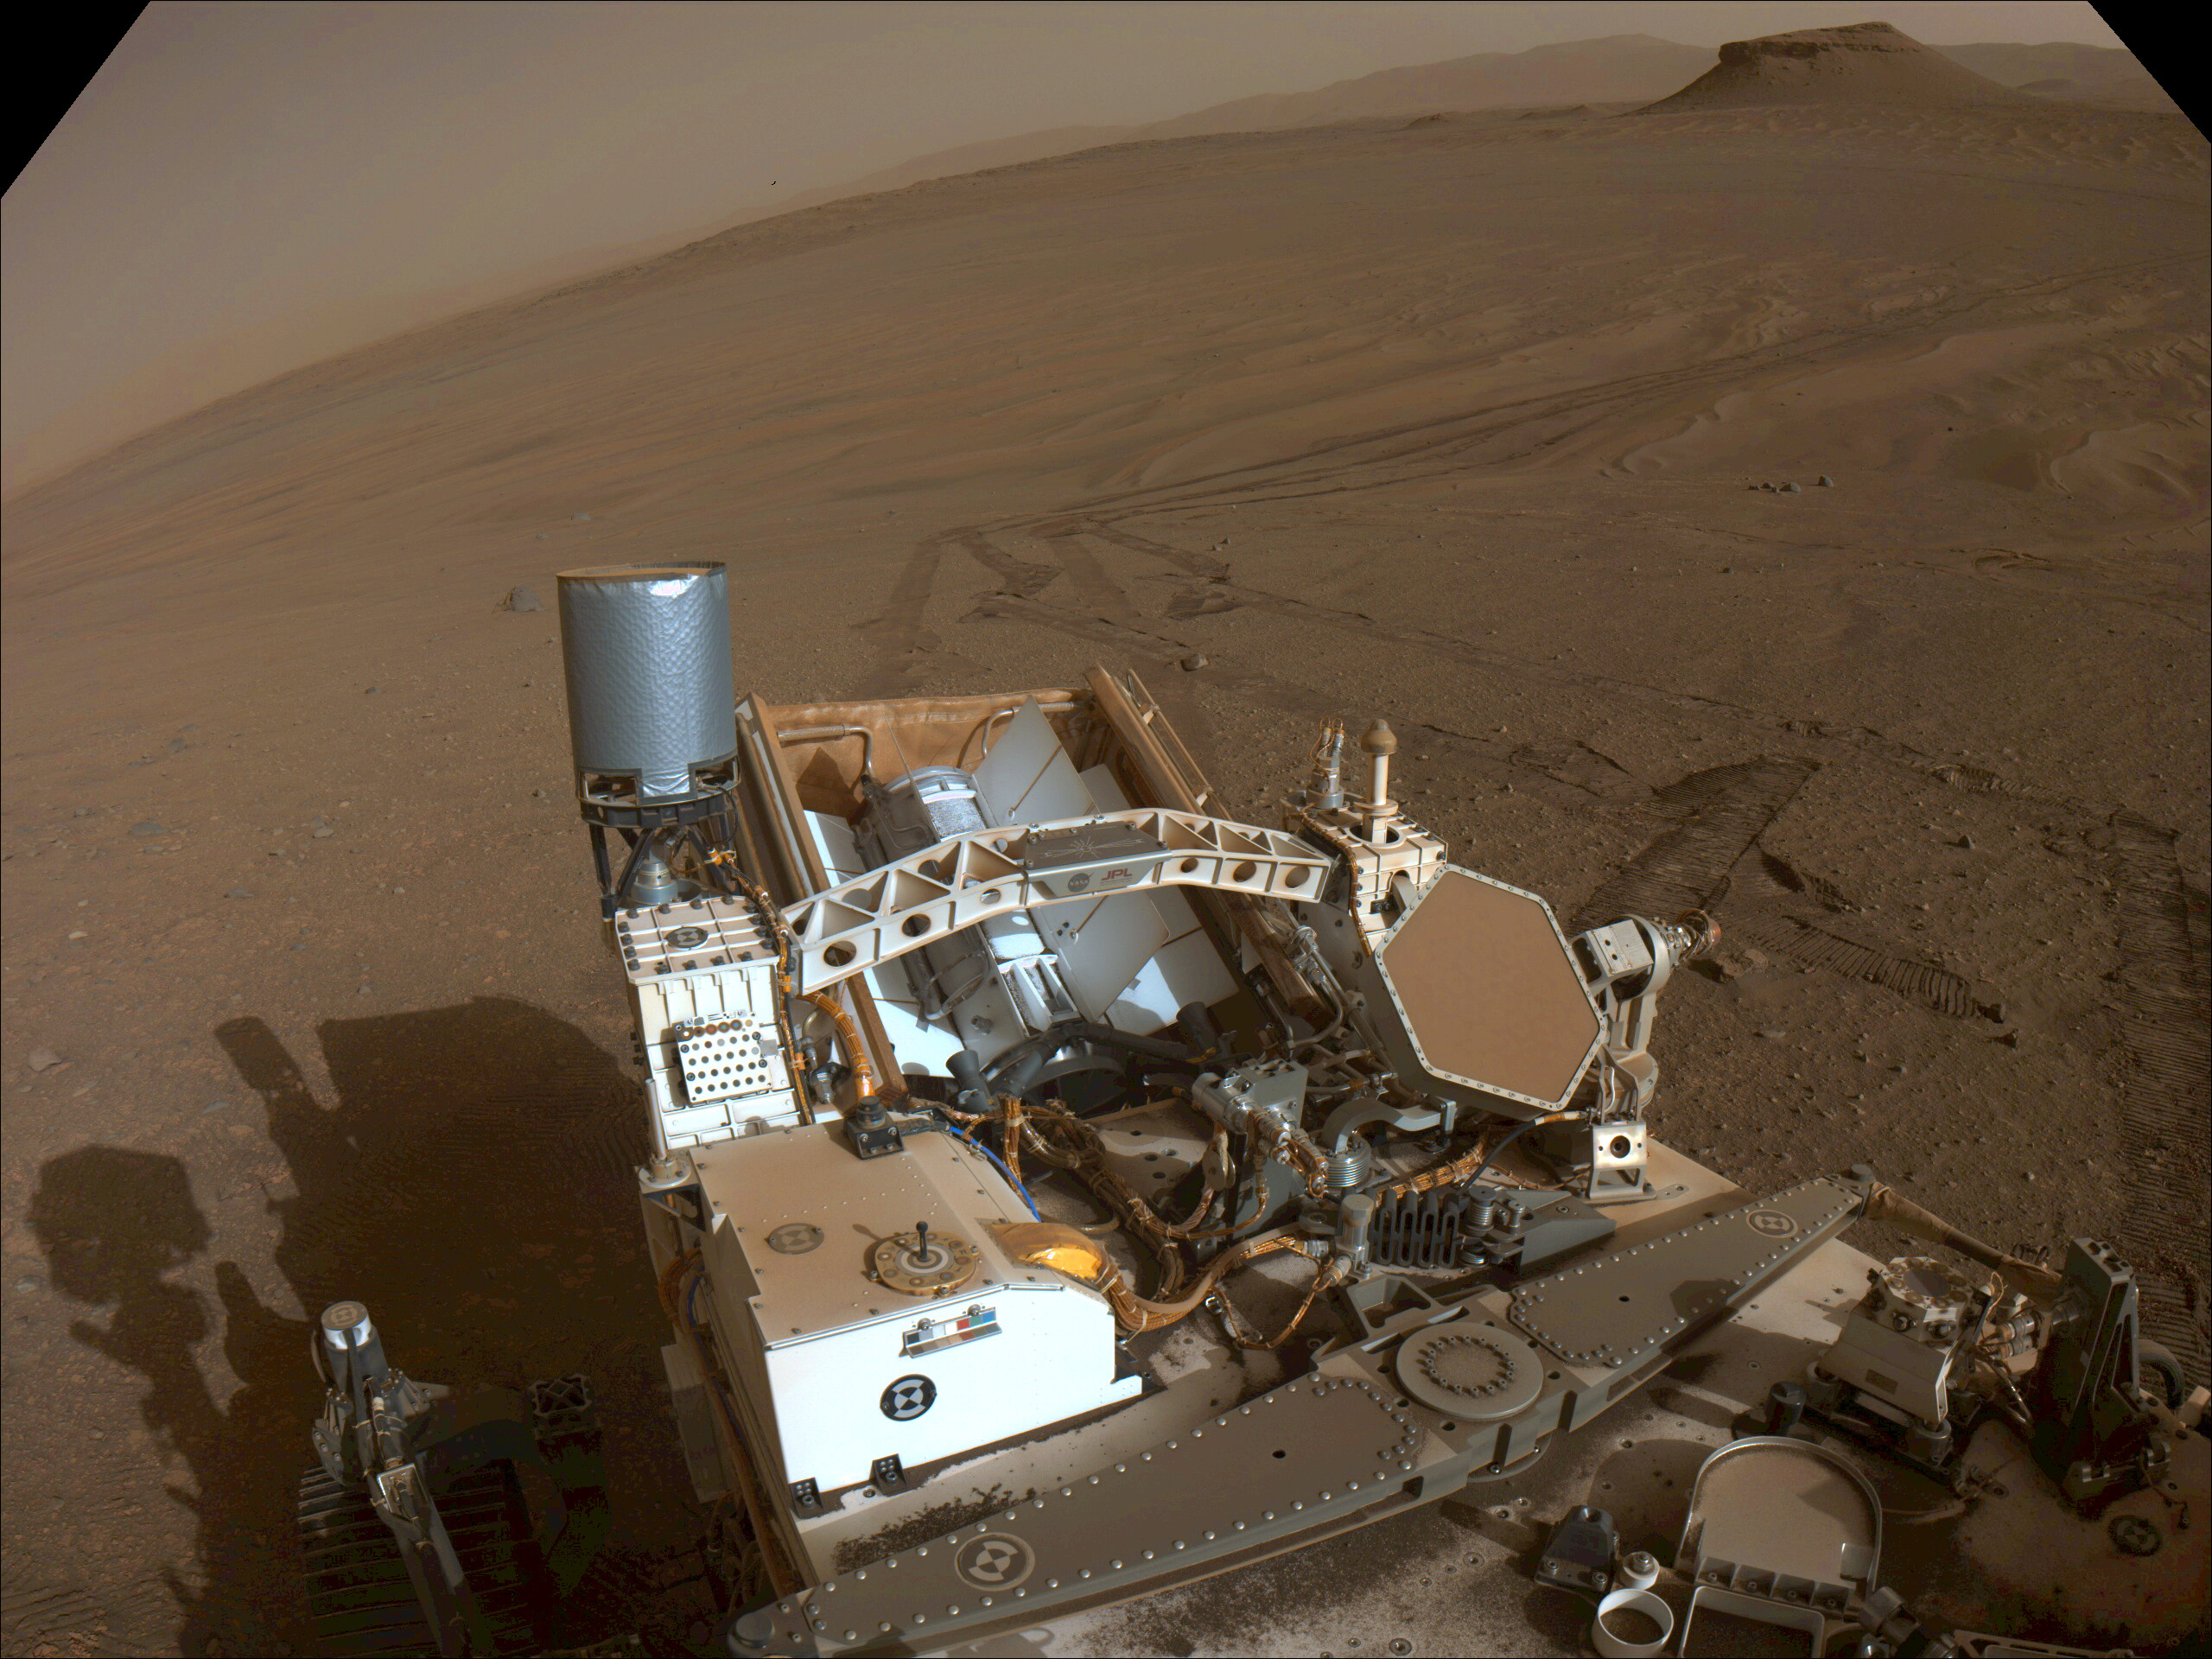

Looking Back at Perseverance’s Second Science Campaign

This image of the floor of Jezero Crater was taken by one of the Navcam imagers aboard NASA’s Perseverance Mars rover on Feb. 5, 2023, the 698th Martian day, or sol, of the mission.

The rover’s tracks can be seen disappearing into the distance. The flat-topped hill that the science team refers to as “Kodiak,” a remnant of Jezero Crater’s river delta, is in the upper right of image, about 0.6 miles (1 kilometer) away.

A key objective for Perseverance’s mission on Mars is astrobiology, including the search for signs of ancient microbial life. The rover will characterize the planet’s geology and past climate, pave the way for human exploration of the Red Planet, and be the first mission to collect and cache Martian rock and regolith (broken rock and dust).

Subsequent NASA missions, in cooperation with ESA (European Space Agency), would send spacecraft to Mars to collect these sealed samples from the surface and return them to Earth for in-depth analysis.

The Mars 2020 Perseverance mission is part of NASA’s Moon to Mars exploration approach, which includes Artemis missions to the Moon that will help prepare for human exploration of the Red Planet.

NASA’s Jet Propulsion Laboratory, which is managed for the agency by Caltech in Pasadena, California, built and manages operations of the Perseverance rover.

Credit: NASA/JPL-Caltech